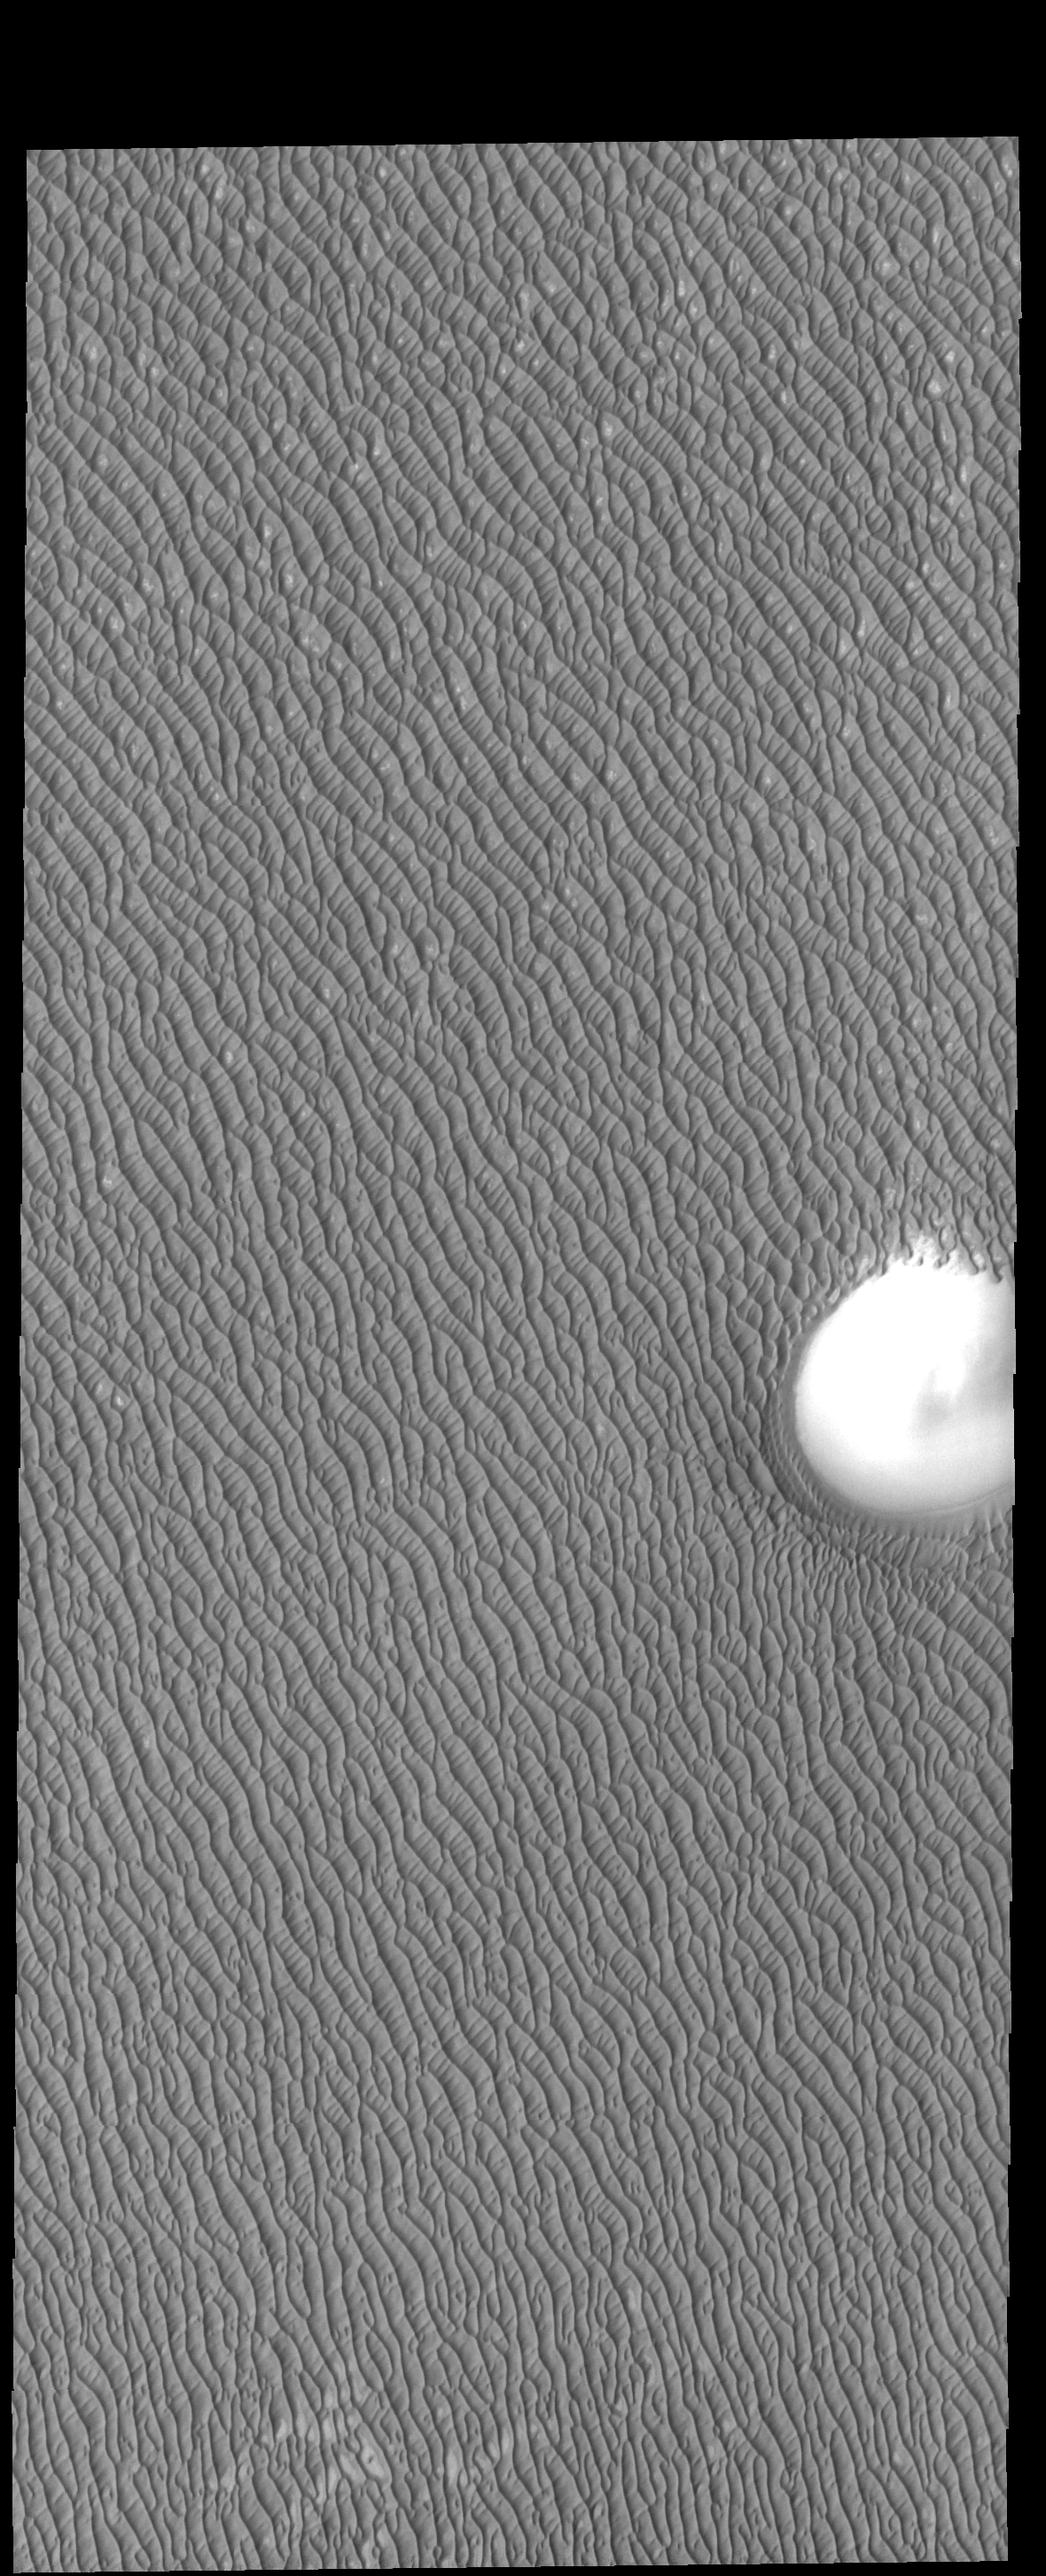

Olympia Undae

Dunes cover all but the highest hill of this image. These dunes are part of Olympia Undae, a huge dune field located near the north pole.

Credit: NASA/JPL-Caltech/ASU